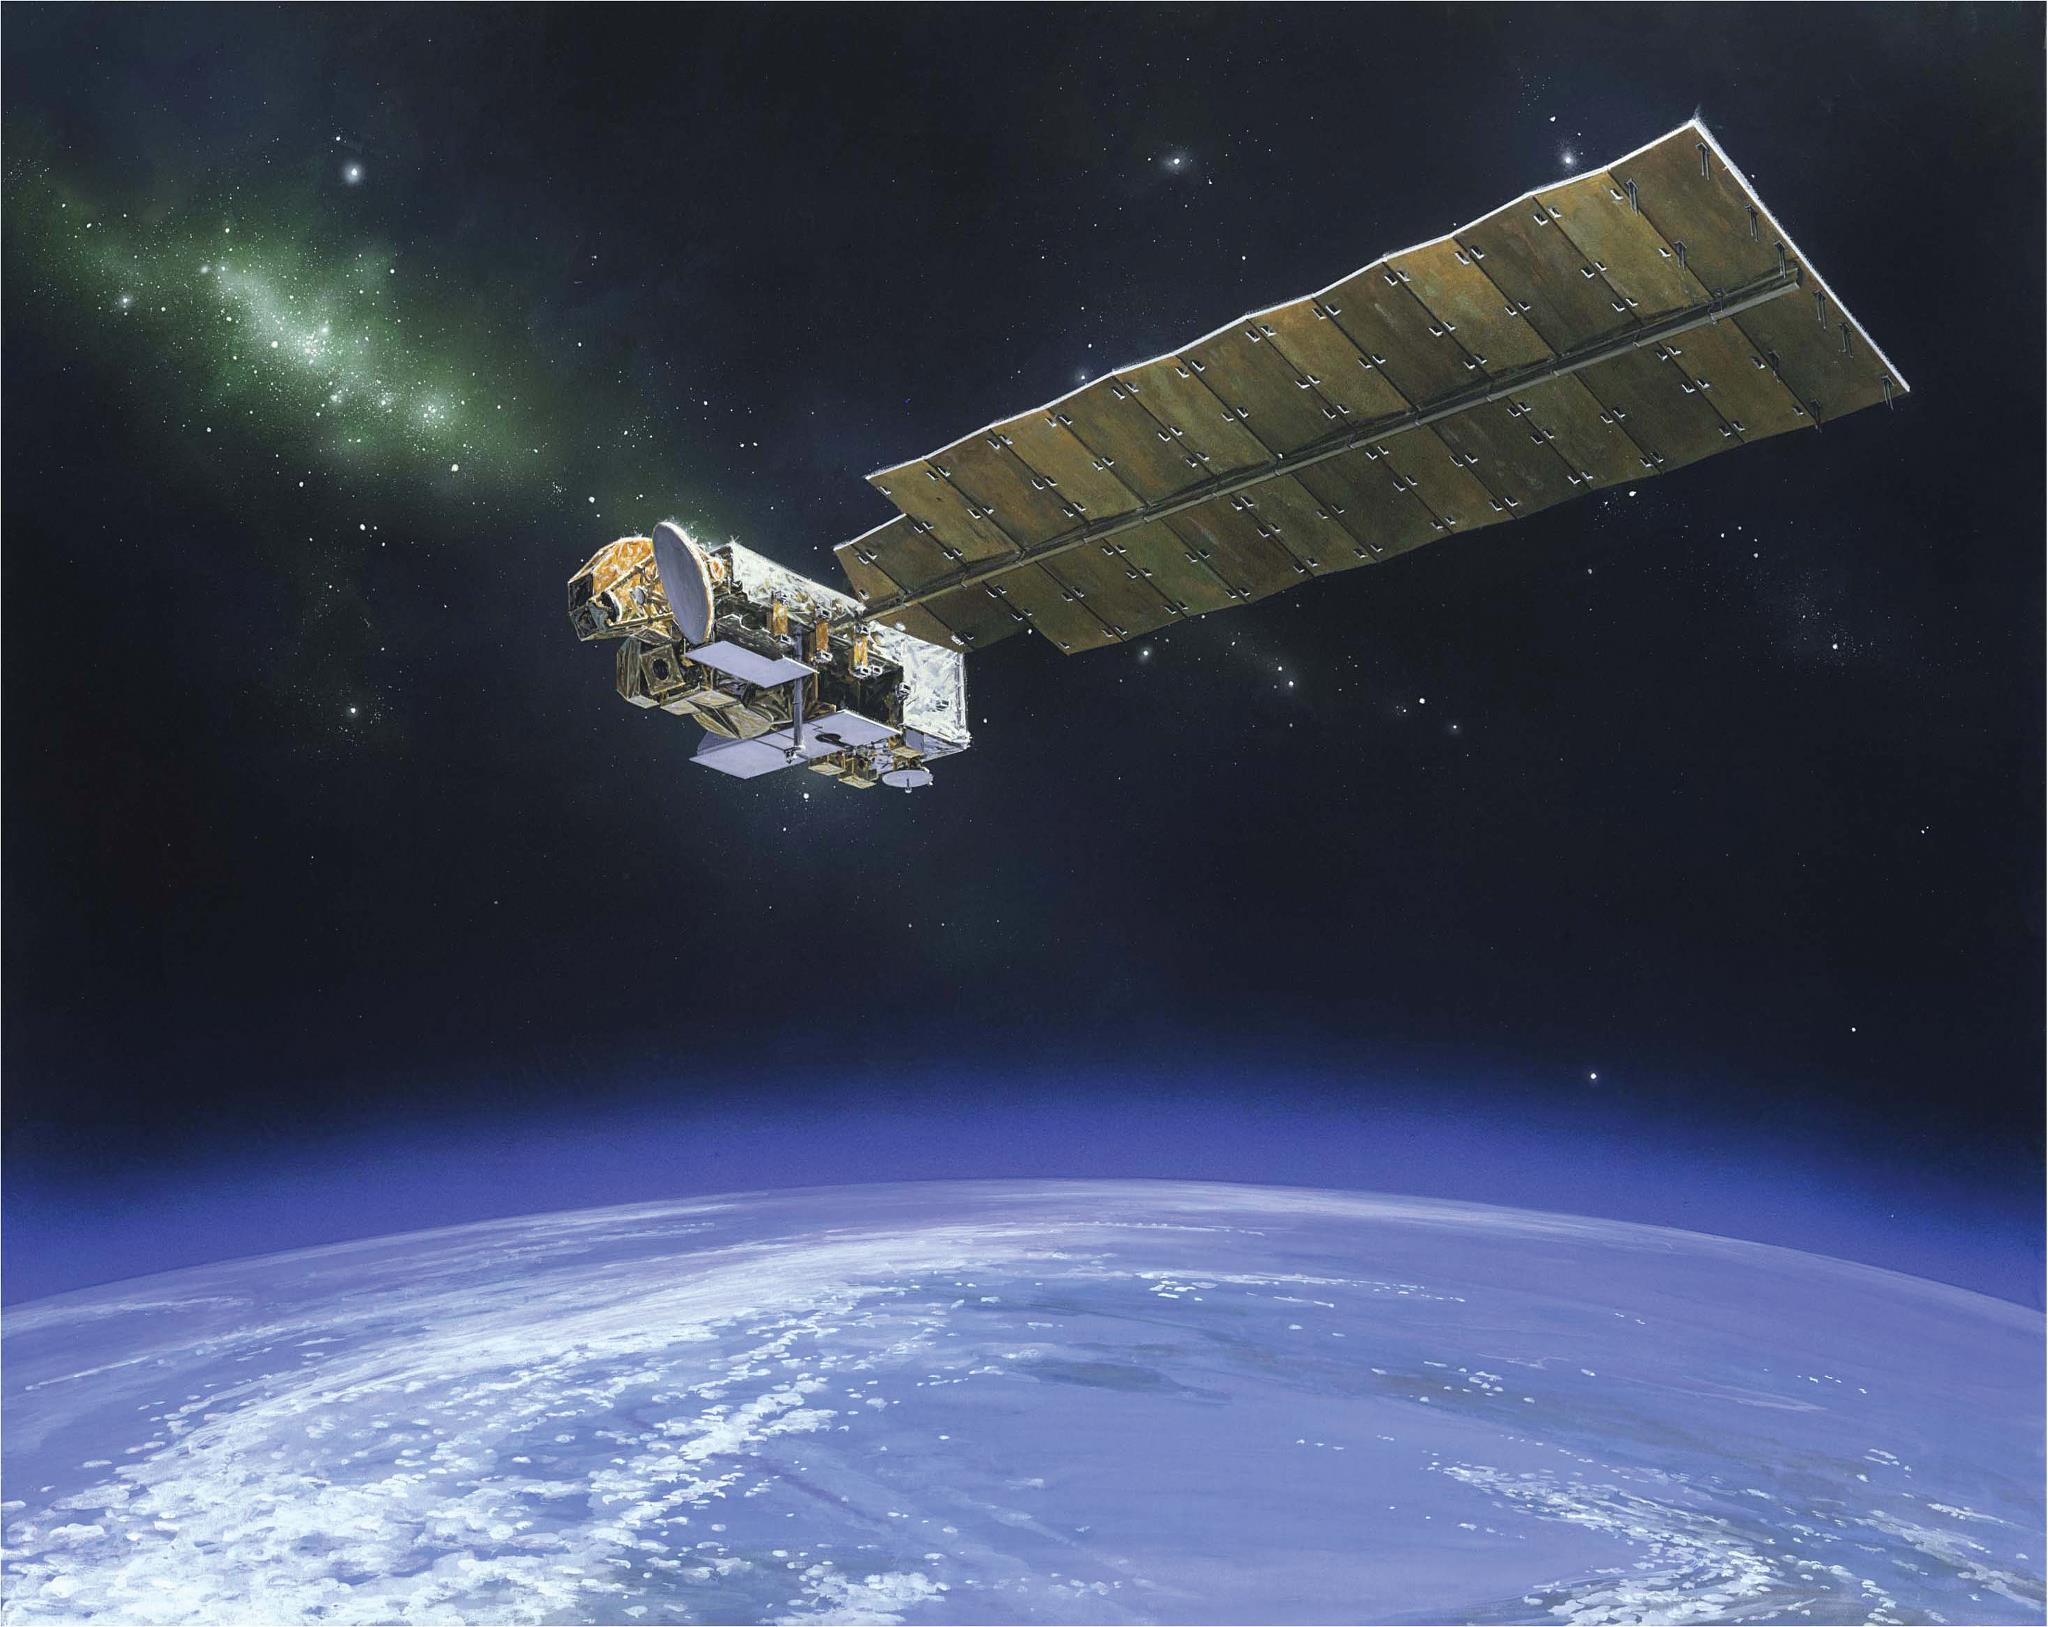

NASA’s Aura Spacecraft (Artist’s Concept)

The Aura spacecraft is NASA’s atmospheric chemistry mission that is monitoring the Earth’s protective atmosphere.

The Aura spacecraft was launched in 2004 as the NASA Earth Observing System’s atmospheric chemistry mission. Aura’s task is to obtain the observations of atmospheric trace gases necessary for understanding global air quality, to reveal connections between climate change and gases such as ozone and water vapor and to continue stratospheric ozone observations. Aura measurements are key to monitoring the changes in stratospheric ozone and the ozone hole now that international agreements have banned ozone-depleting substances.

Credit: NASA